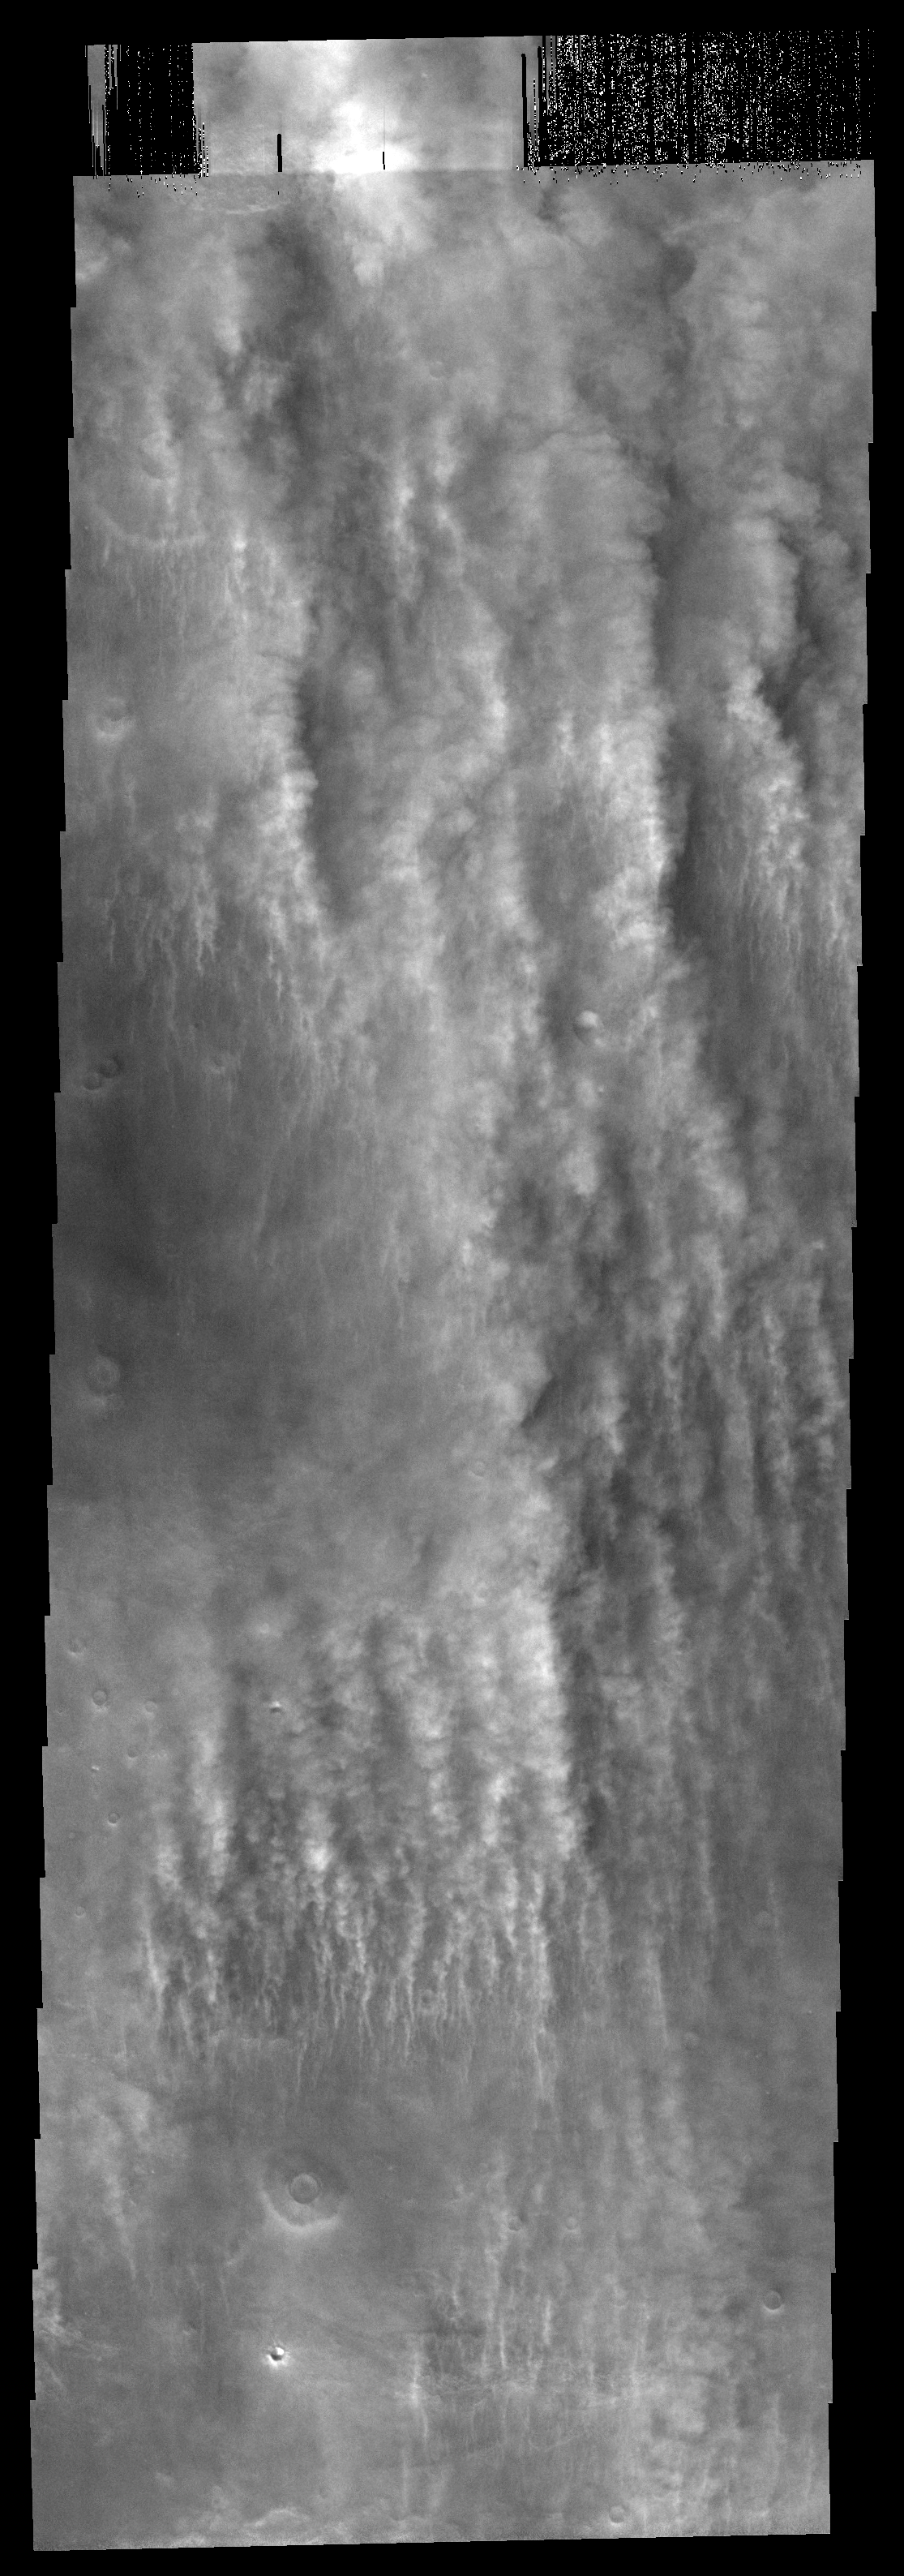

Cloud Streamers

The vertical features that look like long puffy streamers in this image are actually the clouds at the margin of a large dust storm.

Image information: VIS instrument. Latitude -62.5N, Longitude 70.9E. 17 meter/pixel resolution.

Please see the THEMIS Data Citation Note for details on crediting THEMIS images.

Note: this THEMIS visual image has not been radiometrically nor geometrically calibrated for this preliminary release. An empirical correction has been performed to remove instrumental effects. A linear shift has been applied in the cross-track and down-track direction to approximate spacecraft and planetary motion. Fully calibrated and geometrically projected images will be released through the Planetary Data System in accordance with Project policies at a later time.

NASA’s Jet Propulsion Laboratory manages the 2001 Mars Odyssey mission for NASA’s Office of Space Science, Washington, D.C. The Thermal Emission Imaging System (THEMIS) was developed by Arizona State University, Tempe, in collaboration with Raytheon Santa Barbara Remote Sensing. The THEMIS investigation is led by Dr. Philip Christensen at Arizona State University. Lockheed Martin Astronautics, Denver, is the prime contractor for the Odyssey project, and developed and built the orbiter. Mission operations are conducted jointly from Lockheed Martin and from JPL, a division of the California Institute of Technology in Pasadena.

Credit: NASA/JPL/ASU